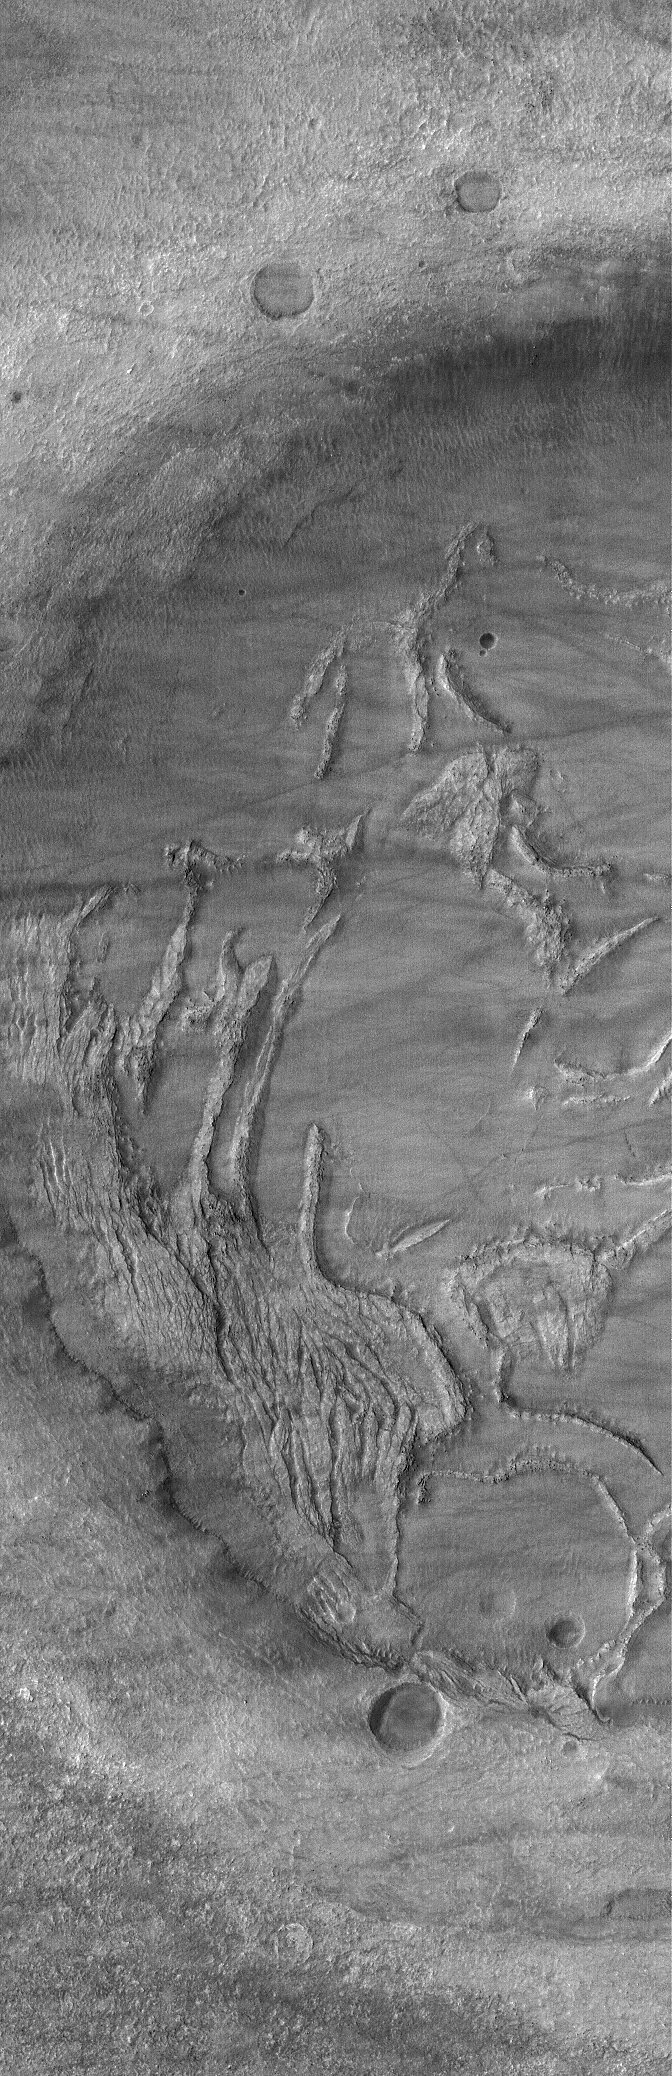

Crater Interior

30 November 2005
This Mars Global Surveyor (MGS) Mars Orbiter Camera (MOC) image shows complexly-eroded terrain within a partially-filled impact crater in Noachis Terra.

Location near: 48.5°S, 336.2°W
Image width: width: ~3 km (~1.9 mi)
Illumination from: upper left
Season: Southern Summer

Credit: NASA/JPL/Malin Space Science Systems